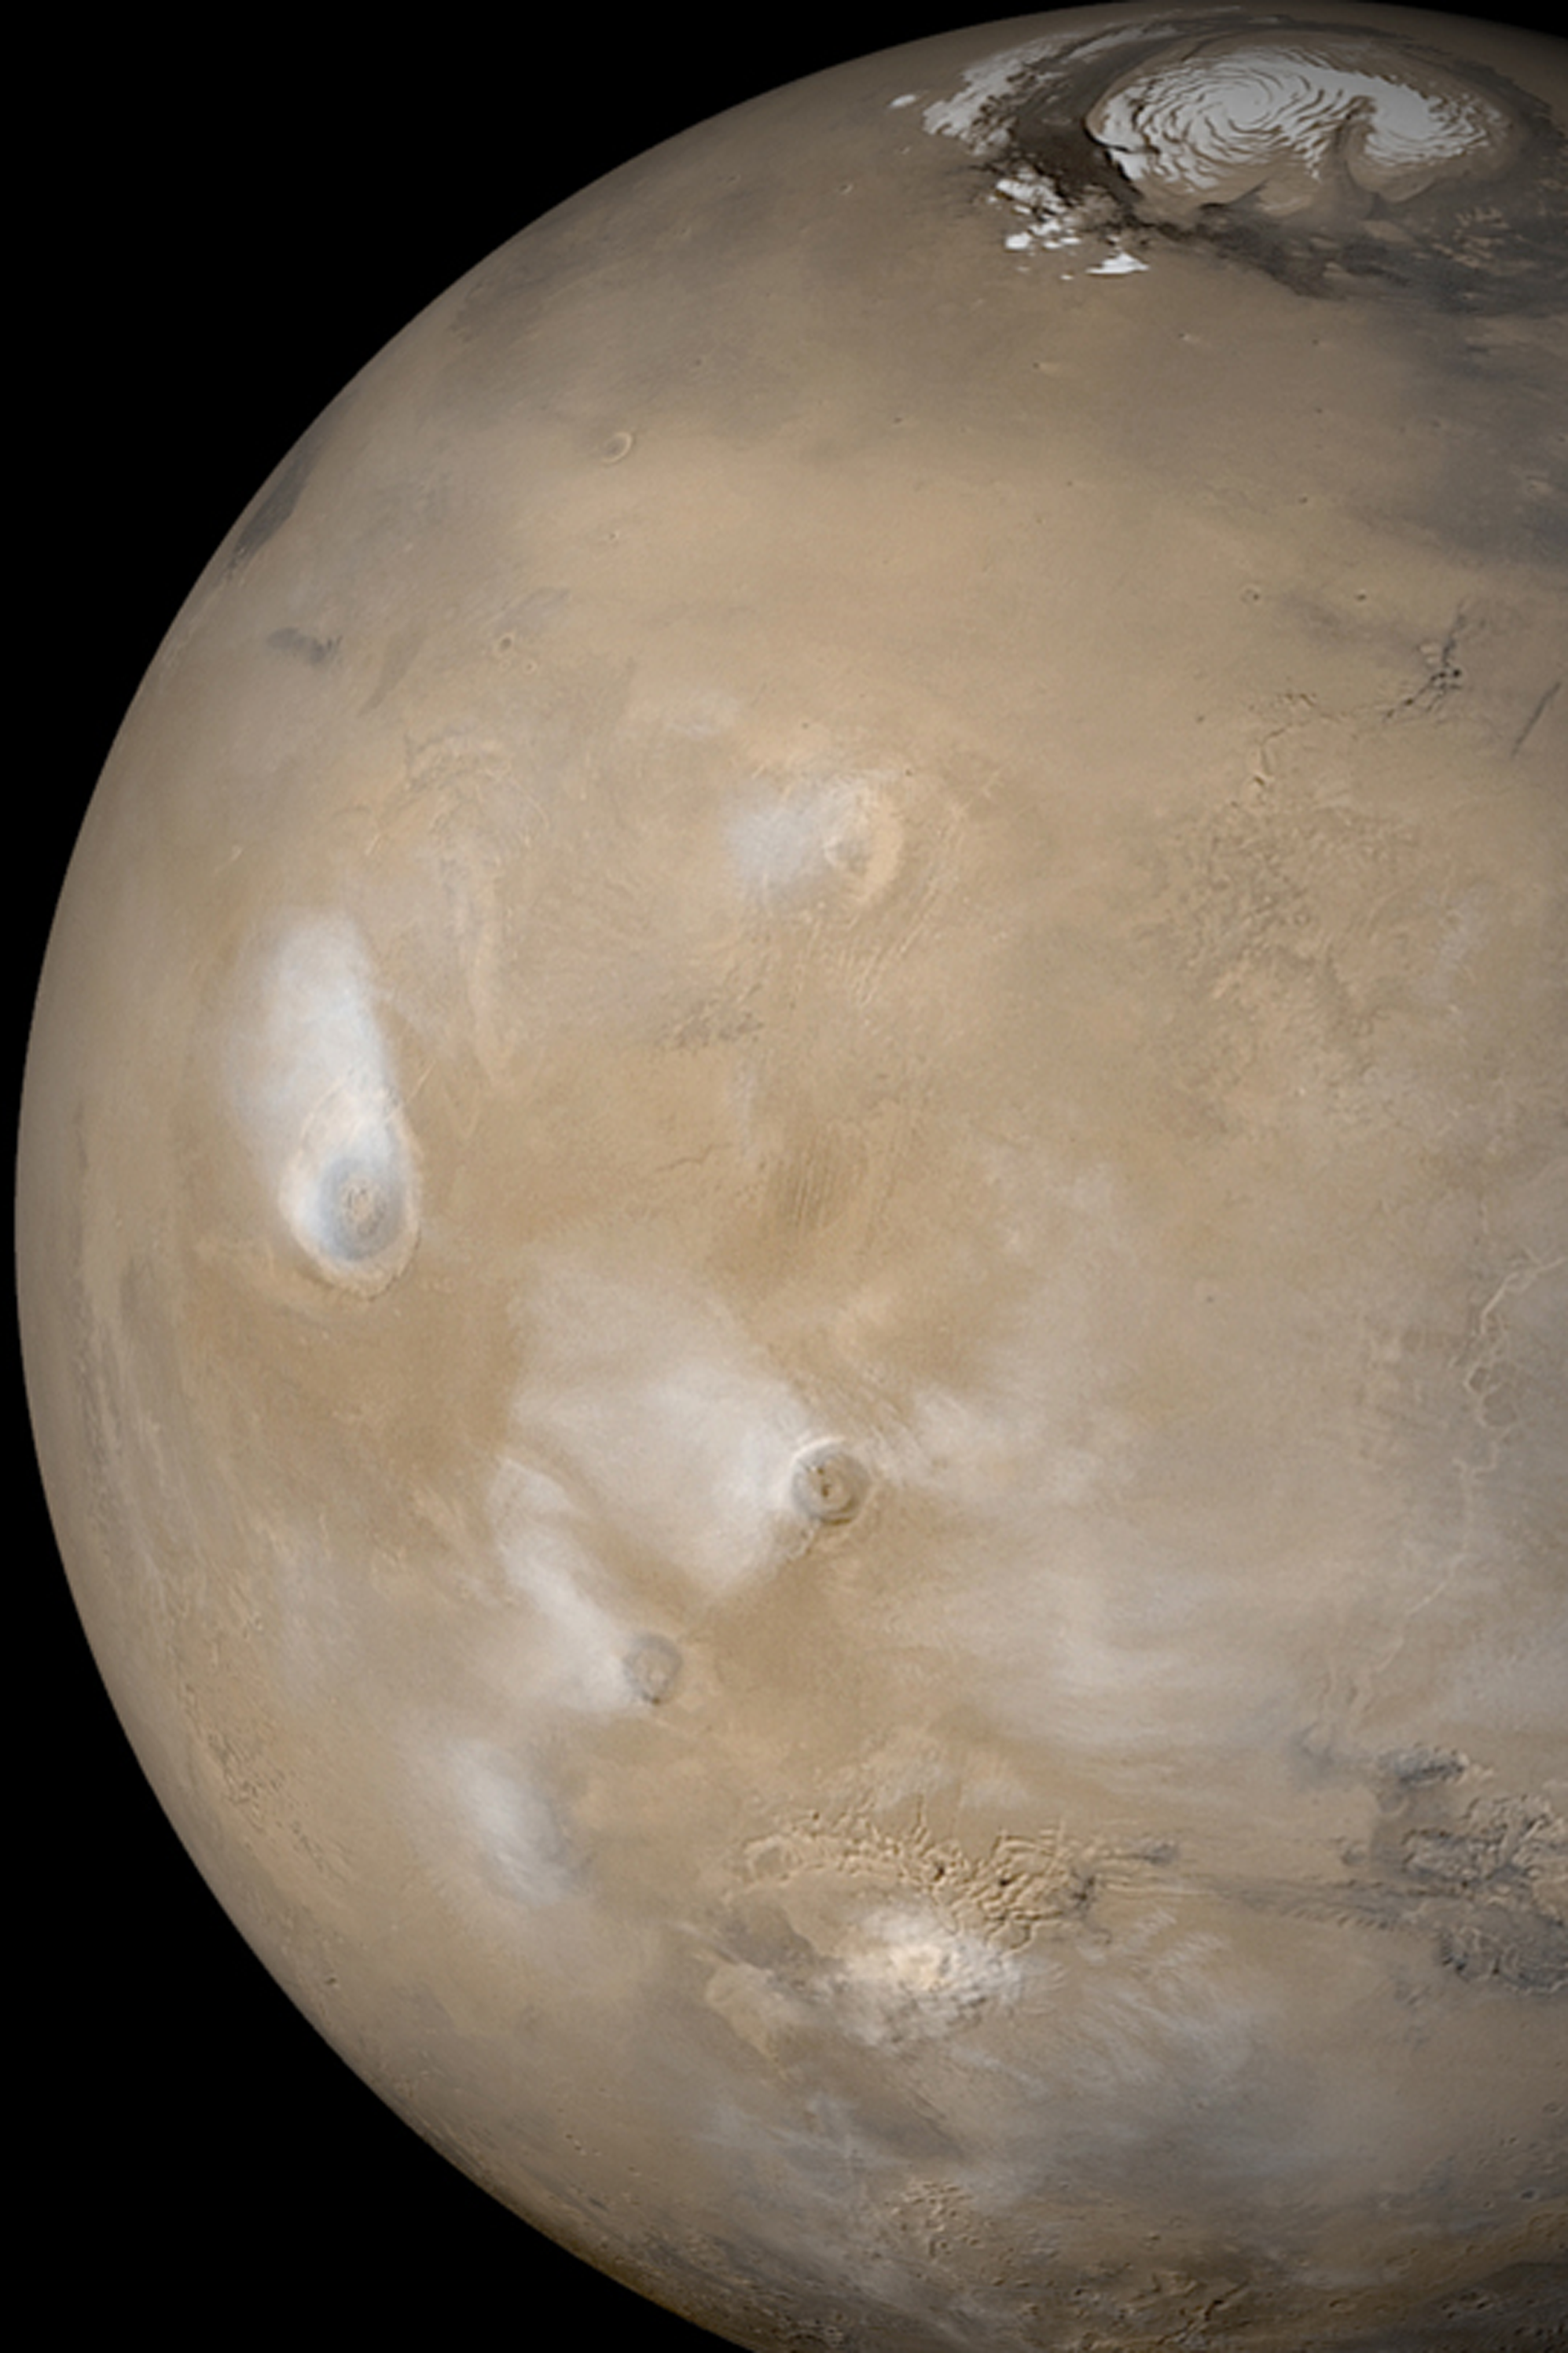

Dust Storm in Syria

MGS MOC Release No. MOC2-366, 20 May 2003

A dust storm rages in Syria Planum, south of the Labyrinthus Noctis troughs (at lower center) in this Mars Global Surveyor (MGS) Mars Orbiter Camera (MOC) composite of daily global images taken during the recent southern winter. In this view, water ice clouds are present over each of the five largest Tharsis volcanoes, Olympus Mons (right center), Alba Patera (upper center), Ascraeus Mons (near center), Pavonis Mons (toward lower left), and Arsia Mons (lower left). The summertime north polar residual water ice cap can be seen at the top of this picture. Sunlight illuminates the planet from the left.

Credit: NASA/JPL/Malin Space Science Systems